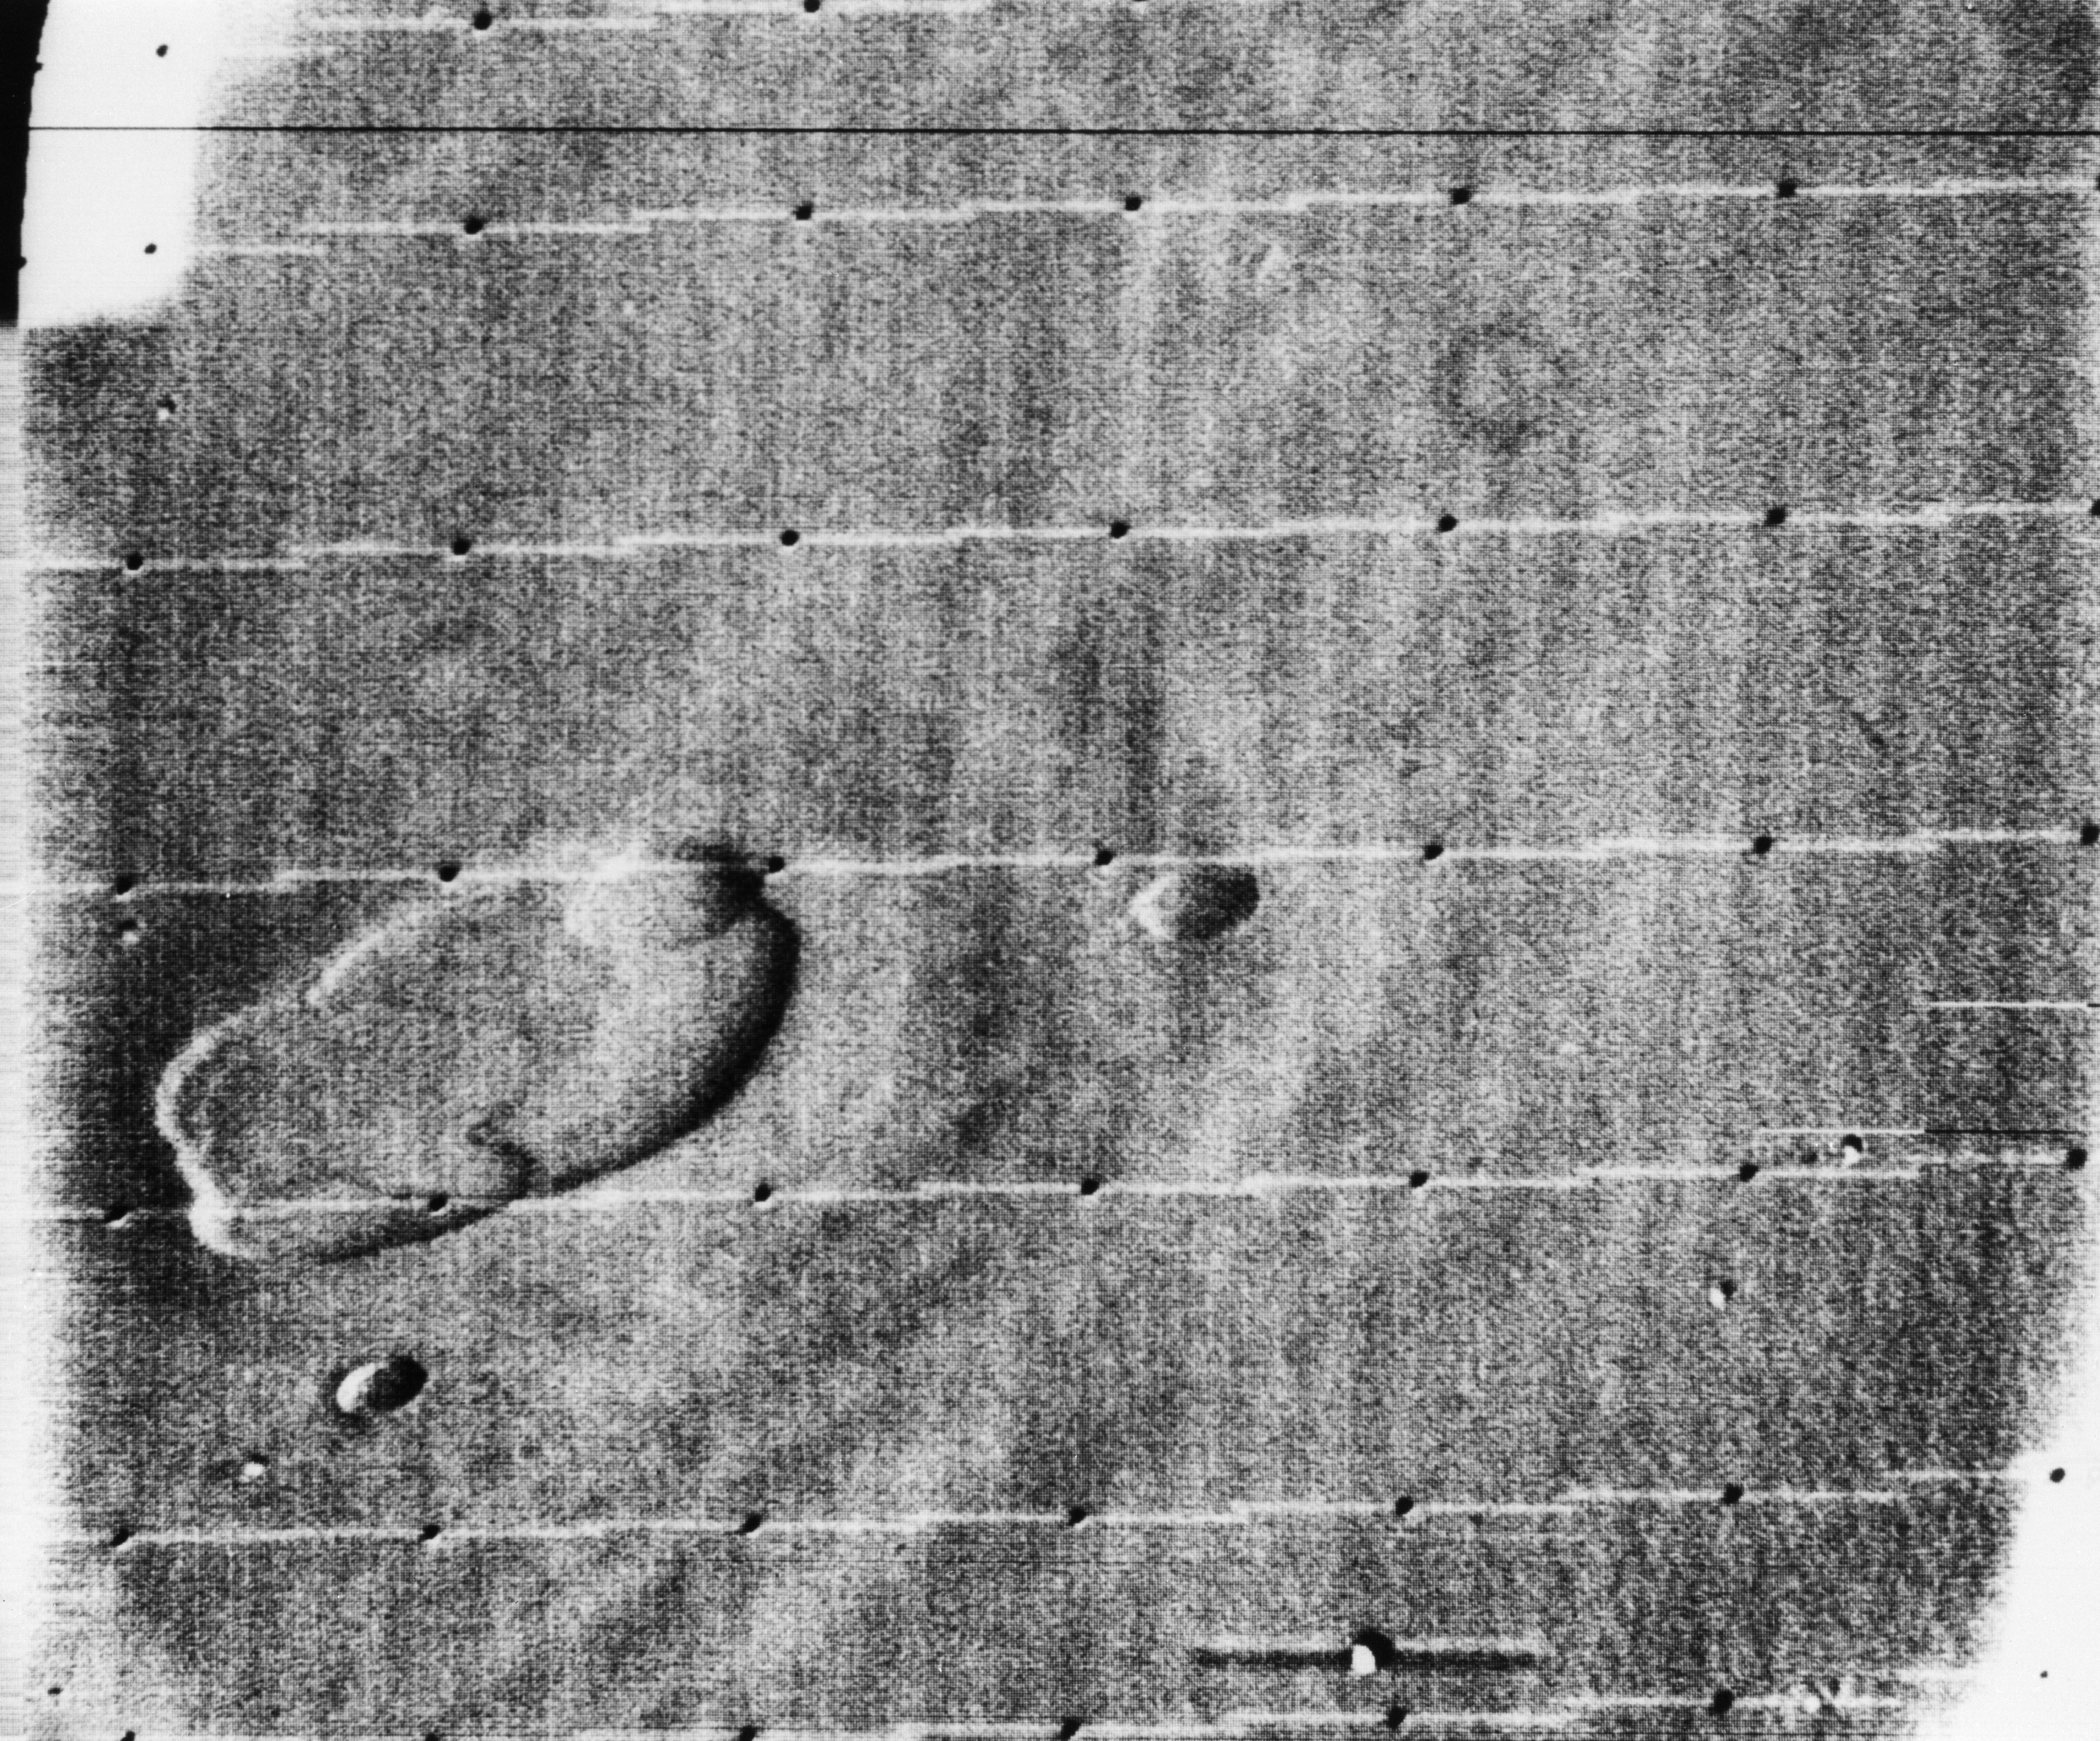

Mariner 9 views Ascraeus Lacus above the Martian Dust Storm

Oblique view of the crater complex near Ascraeus Lacus in the Tharsis region of Mars was taken by Mariner 9. It is the northernmost of the prominent dark spots observed by Mariner during its approach to the planet. The spot consists of several intersecting shallow crater-like depressions. The main crater is approximately 21 kilometers (13 miles) across, the whole complex about 40 kilometers (25 miles) across. The crater probably is in a relatively high area of the Martian surface, which accounts for its being visible above the dust storm. The faint circular features outside the crater are probably atmospheric.

Mariner 9 was the first spacecraft to orbit another planet. The spacecraft was designed to continue the atmospheric studies begun by Mariners 6 and 7, and to map over 70% of the Martian surface from the lowest altitude (1500 kilometers [900 miles]) and at the highest resolutions (1 kilometer per pixel to 100 meters per pixel) of any previous Mars mission.

Mariner 9 was launched on May 30, 1971 and arrived on November 14, 1971.

Credit: NASA/JPL